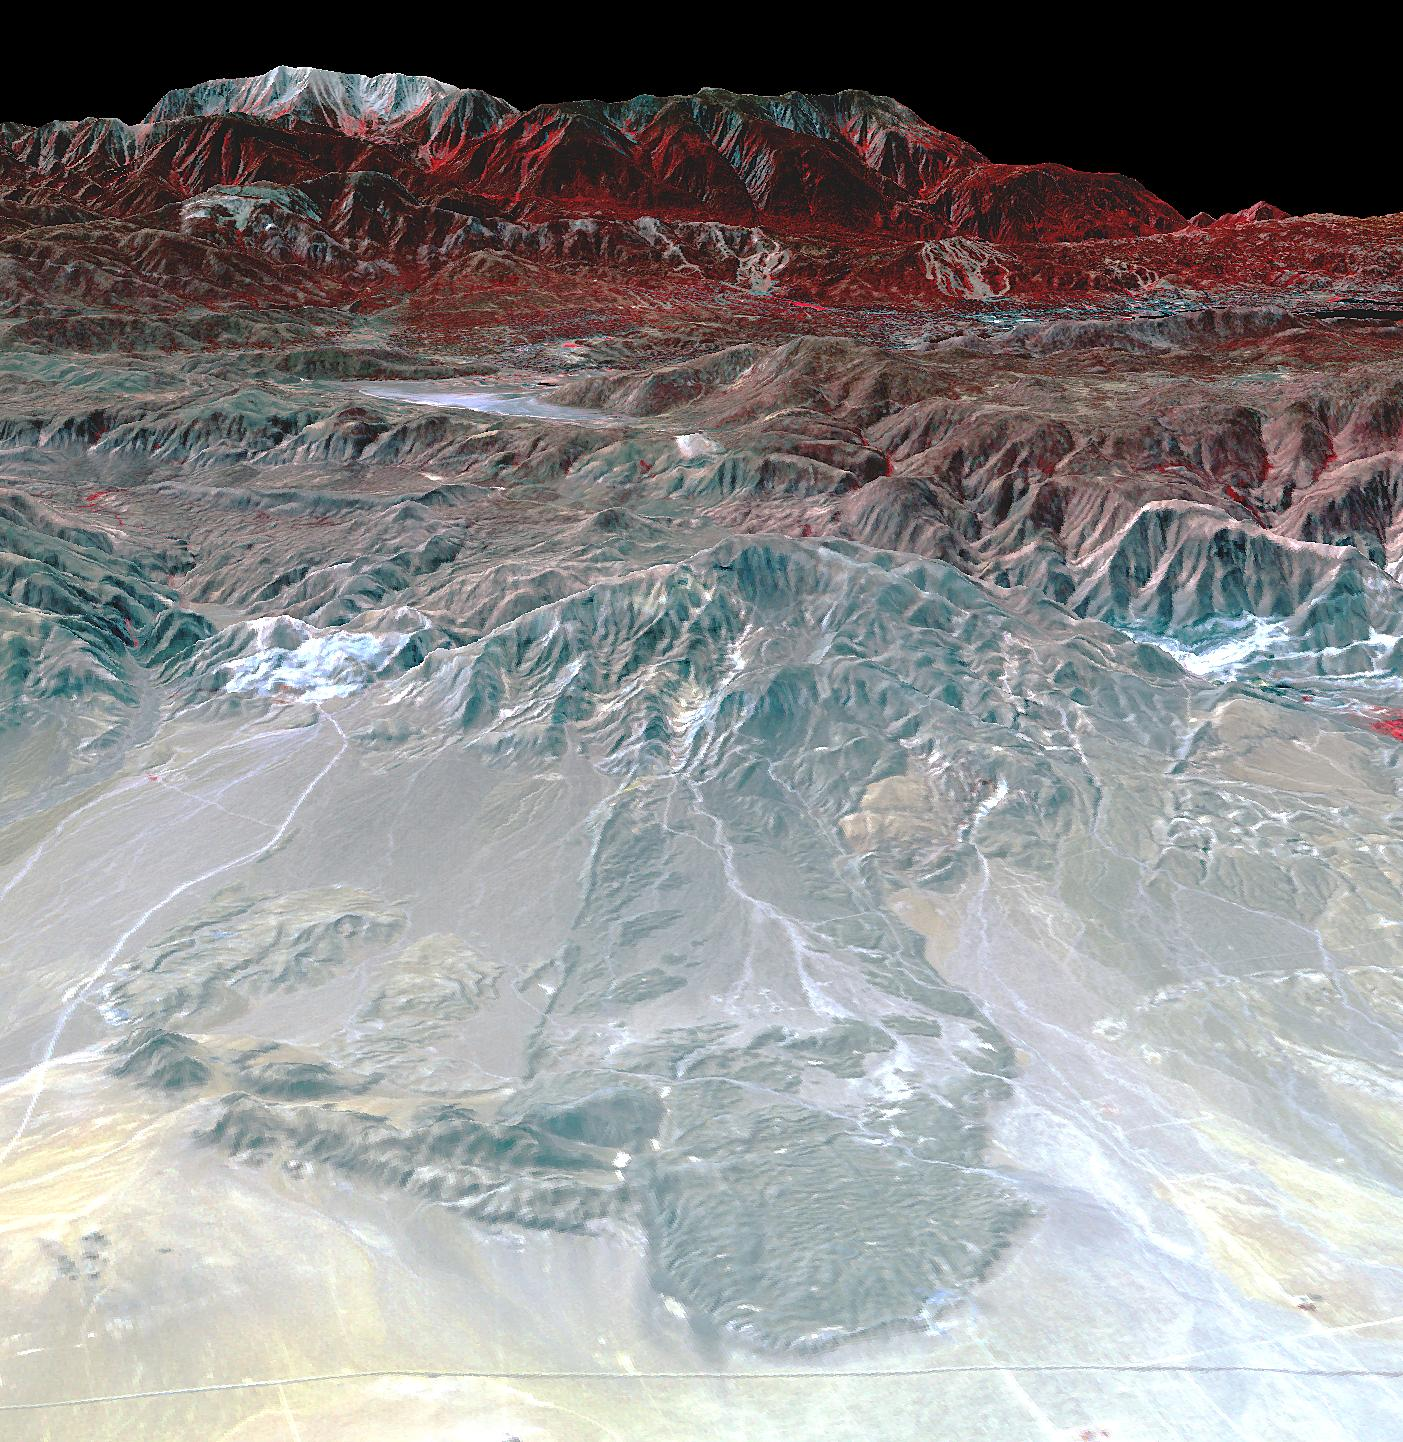

Blackhawk Landslide, California

The Blackhawk landslide, Lucerne Valley, California, is a lobe of marble breccia, 10 to 30 m thick, 3 km wide, and nearly 8 km long. Geologic evidence shows that the rockslide came down the gently inclined slope as a nearly monolithic sheet moving more than 100 km per hour. The accepted hypothesis is that the slide was lubricated by a layer of compressed air. At least two earlier similar but smaller rockslides have occurred in the area. The south-looking perspective view image was acquired on September 22, 2014, and is located at 34.4 degrees north, 116.7 degrees west.

With its 14 spectral bands from the visible to the thermal infrared wavelength region and its high spatial resolution of 15 to 90 meters (about 50 to 300 feet), ASTER images Earth to map and monitor the changing surface of our planet. ASTER is one of five Earth-observing instruments launched Dec. 18, 1999, on Terra. The instrument was built by Japan’s Ministry of Economy, Trade and Industry. A joint U.S./Japan science team is responsible for validation and calibration of the instrument and data products.

The broad spectral coverage and high spectral resolution of ASTER provides scientists in numerous disciplines with critical information for surface mapping and monitoring of dynamic conditions and temporal change. Example applications are: monitoring glacial advances and retreats; monitoring potentially active volcanoes; identifying crop stress; determining cloud morphology and physical properties; wetlands evaluation; thermal pollution monitoring; coral reef degradation; surface temperature mapping of soils and geology; and measuring surface heat balance.

The U.S. science team is located at NASA’s Jet Propulsion Laboratory, Pasadena, Calif. The Terra mission is part of NASA’s Science Mission Directorate, Washington, D.C.

Credit: NASA/METI/AIST/Japan Space Systems, and U.S./Japan ASTER Science Team